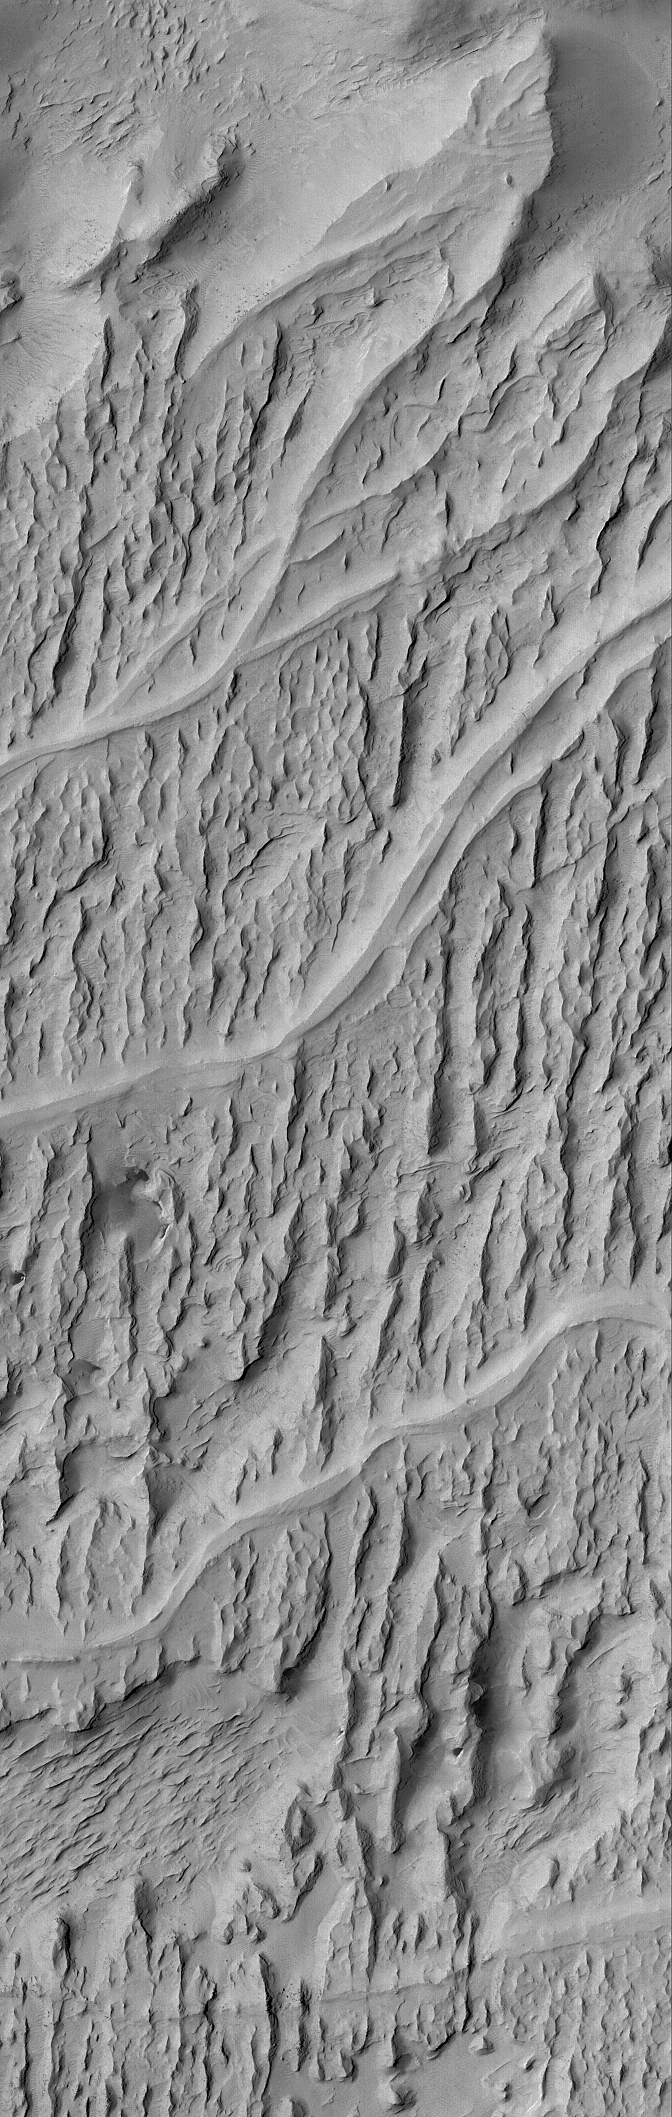

Inverted Channels of Aeolis

17 November 2004
Mars was once a much wetter world than it is today. Locked within the martian bedrock are ancient channels and valleys through which liquids — e.g., water — once flowed. In the Aeolis region of Mars, wind erosion has exposed and inverted a plethora of ancient channels – stream beds — in a fan-shaped sedimentary rock unit near 6.3°S, 208.6°W. This Mars Global Surveyor (MGS) Mars Orbiter Camera (MOC) image shows an example. The smooth-looking, sinuous ridges that run left-right across the image are the inverted channels. The rugged, sharp-looking ridges that run nearly north-south (up-down) through the image are yardangs–ridges formed by wind erosion. The water (or other liquid) responsible for the original channels flowed from the left (west) to right/upper right (east/northeast). This scene covers an area approximately 3 km (1.9 mi) across, and is illuminated by sunlight from the upper left.

Credit: NASA/JPL/Malin Space Science Systems